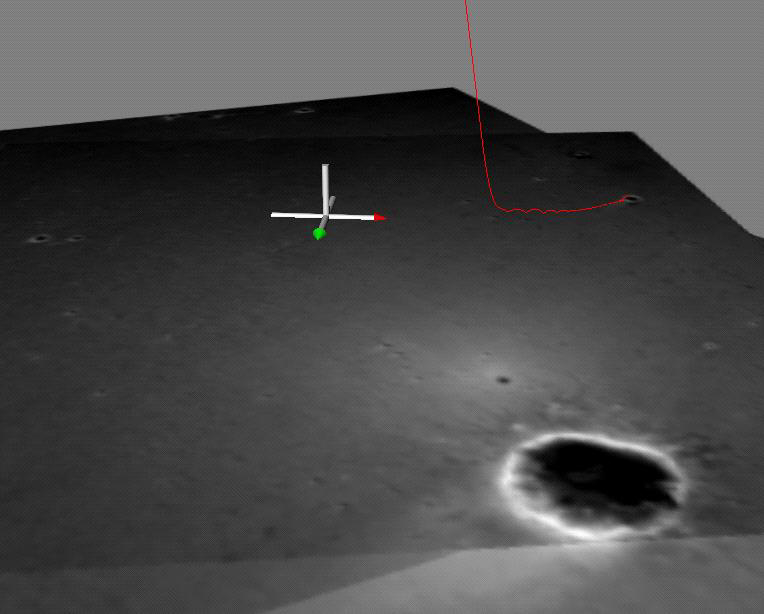

Opportunity’s Hole in One (Side View)

In this side view of the path the Mars Exploration Rover Opportunity took when it landed at Meridiani Planum, Mars, a computer-generated red line shows the path of the spacecraft’s descent and bouncing along the surface. The line is superimposed on a mosaic of the three images taken during descent by the descent image motion estimation system camera, located on the bottom of the lander. Initially, the Opportunity lander was traveling east, but near the end of its descent, it began moving north. When the lander was released from the parachute, the spacecraft bounced to the north into the crater shown at the top of the image. North is indicated by the red-tipped white arrow in the coordinate axes and east, by the green-tipped white arrow.

Credit: NASA/JPL